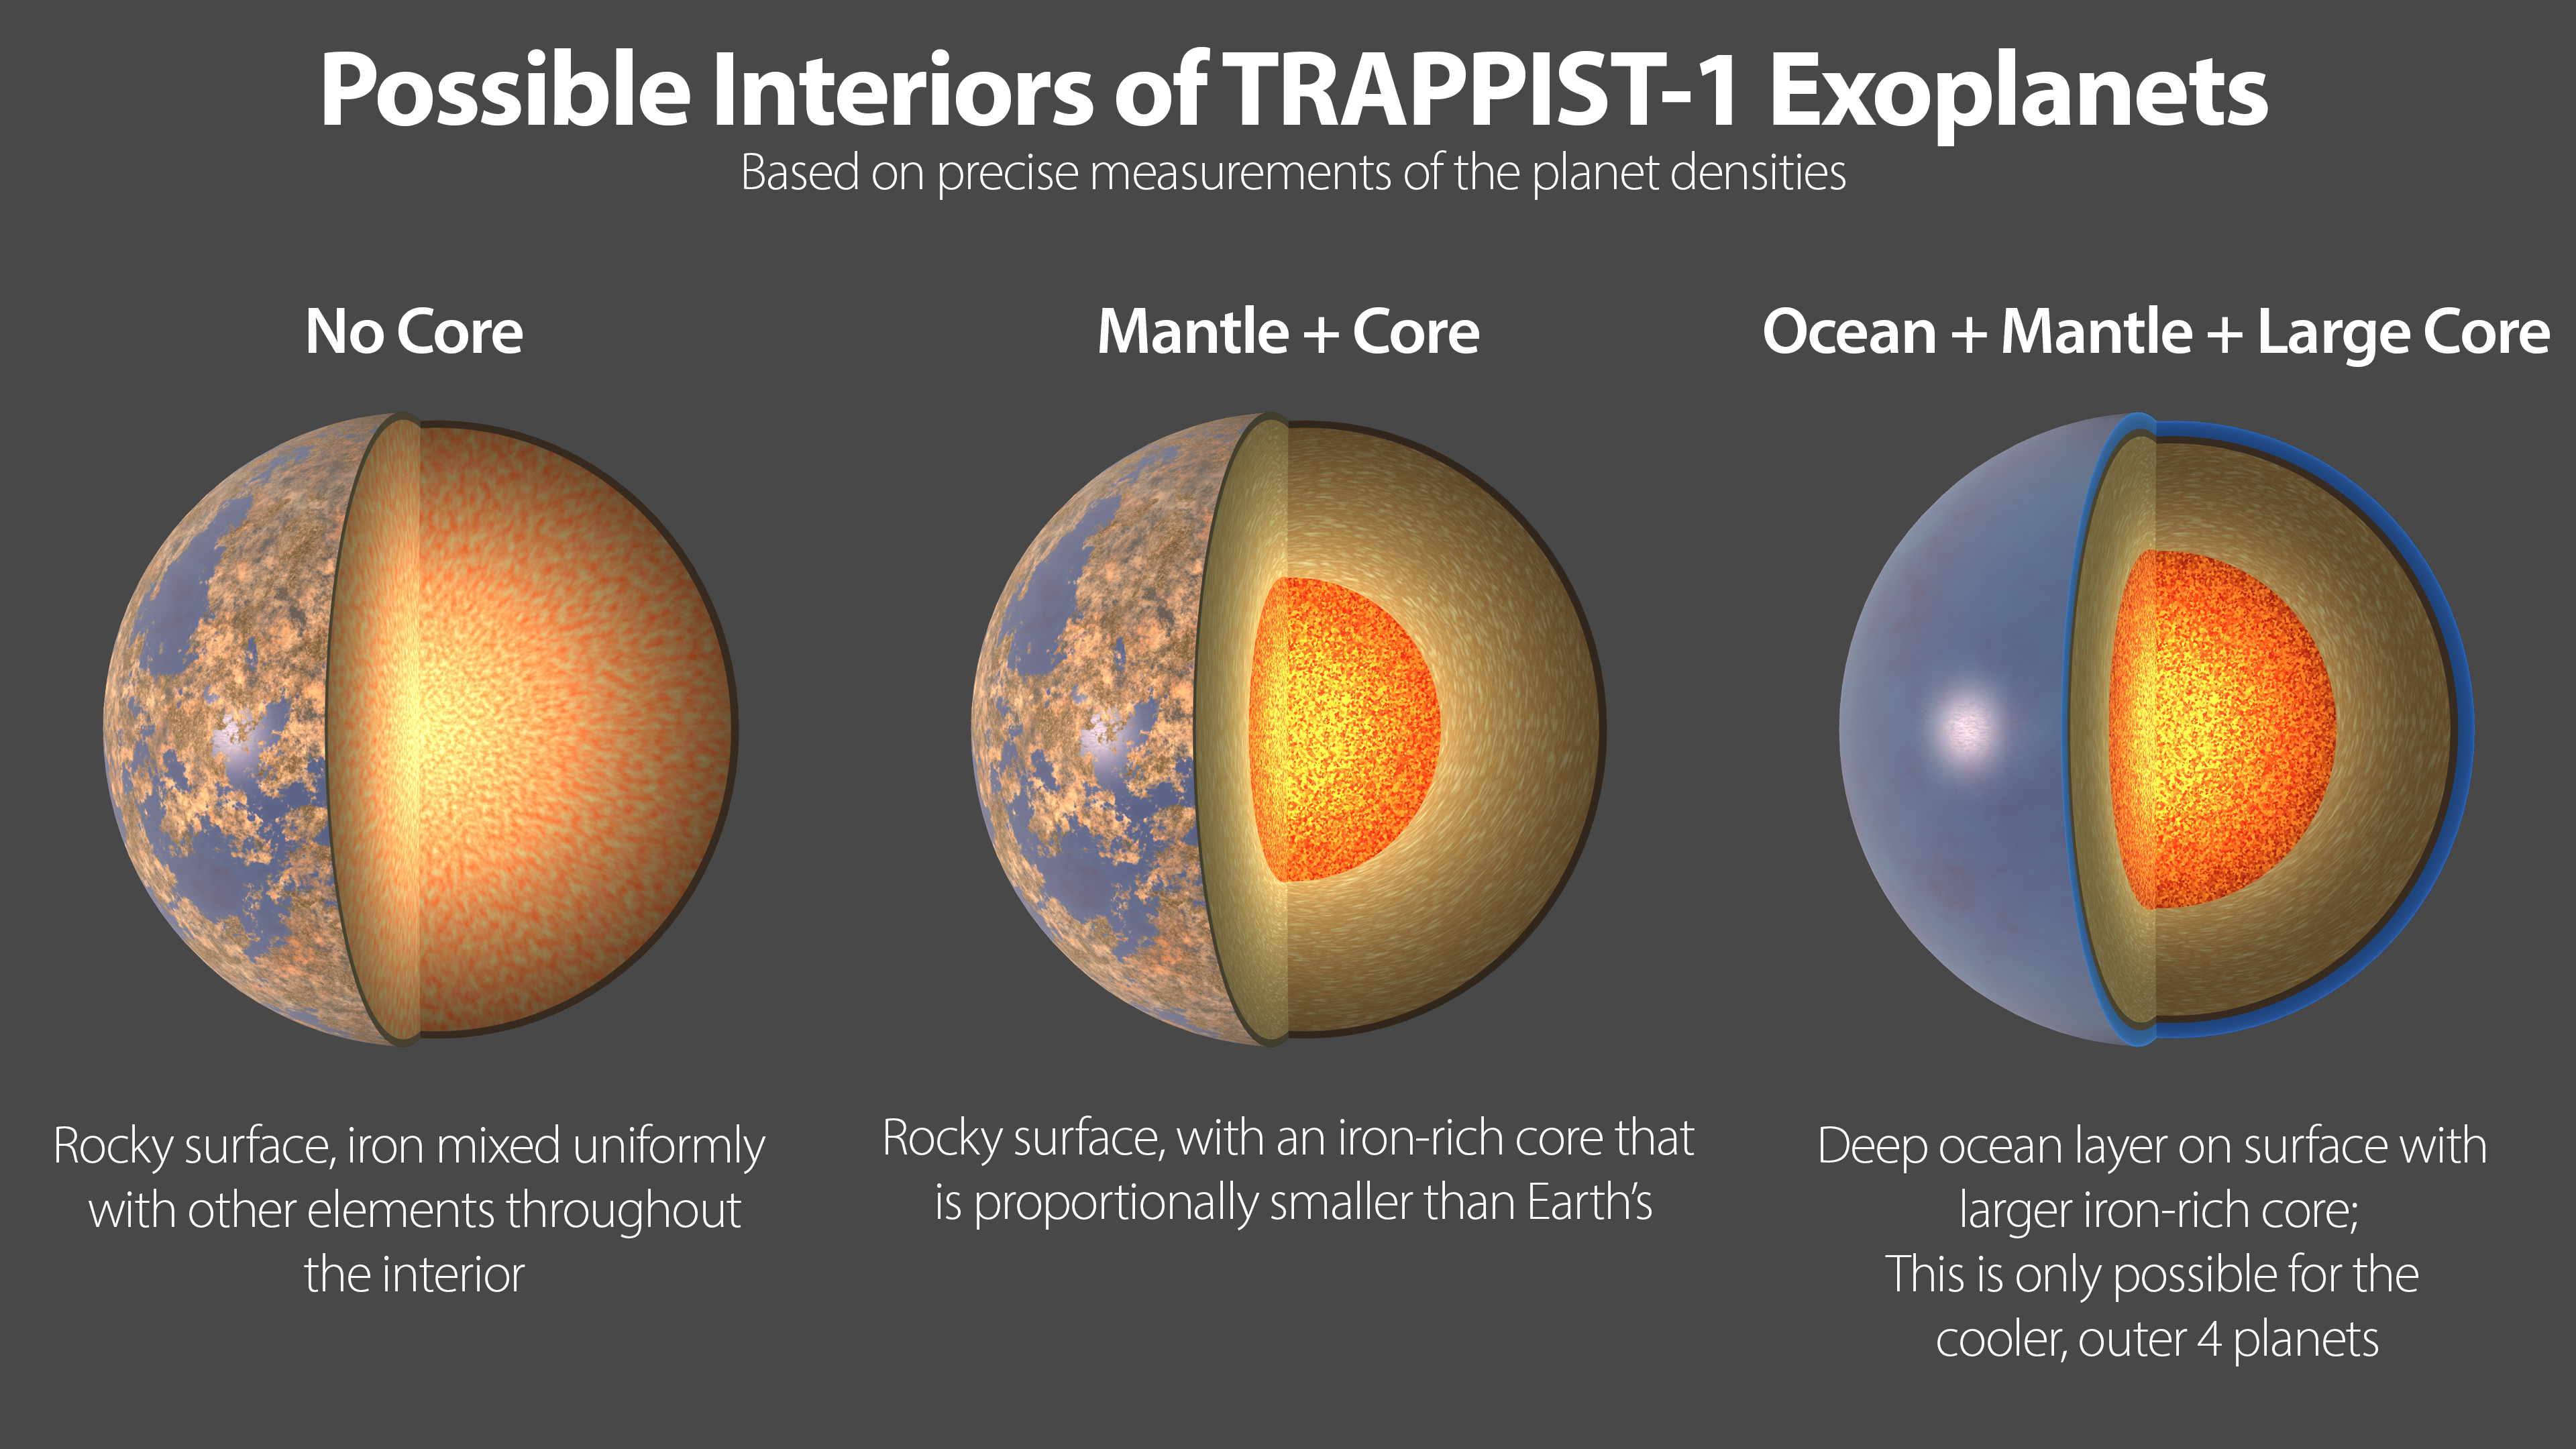

Possible Interiors of the TRAPPIST-1 Exoplanets

This illustration shows three possible interiors of the seven rocky exoplanets in the TRAPPIST-1 system, based on precision measurements of the planet densities. Overall the TRAPPIST-1 worlds have remarkably similar densities, which suggests they may share the same ratio of common planet-forming elements. The planet densities are slightly lower than those of Earth or Venus, which could mean they contain fractionally less iron (a highly dense material) or more low-density materials, such as water or oxygen.

In the first model (left), the interior of the planet is composed of rock mixed with iron bound to oxygen. There is no solid iron core, which is the case with Earth and the other rocky planets in our own solar system.

The second model shows an overall composition similar to Earths, in which the densest materials have settled to the center of the planet, forming an iron-rich core proportionally smaller than Earths core.

A variation is shown in the third panel, where a larger, denser core could be balanced by an extensive low-density ocean on the planet's surface. However, this scenario can be applied only to the outer four planets in the TRAPPIST-1 system. On the inner three planets, any oceans would vaporize due to the higher temperatures near their star, and a different composition model is required. Since all seven planets have remarkably similar densities, it is more likely that all the planets share a similar bulk composition, making this fourth scenario unlikely but not impossible.

The high-precision mass and diameter measurements of the exoplanets in the TRAPPIST-1 system have allowed astronomers to calculate the overall densities of these worlds with an unprecedented degree of accuracy in exoplanet research. Density measurements are a critical first step in determining the composition and structure of exoplanets, but they must be interpreted through the lens of scientific models of planetary structure.

Credit: NASA/JPL-Caltech/R. Hurt (IPAC)